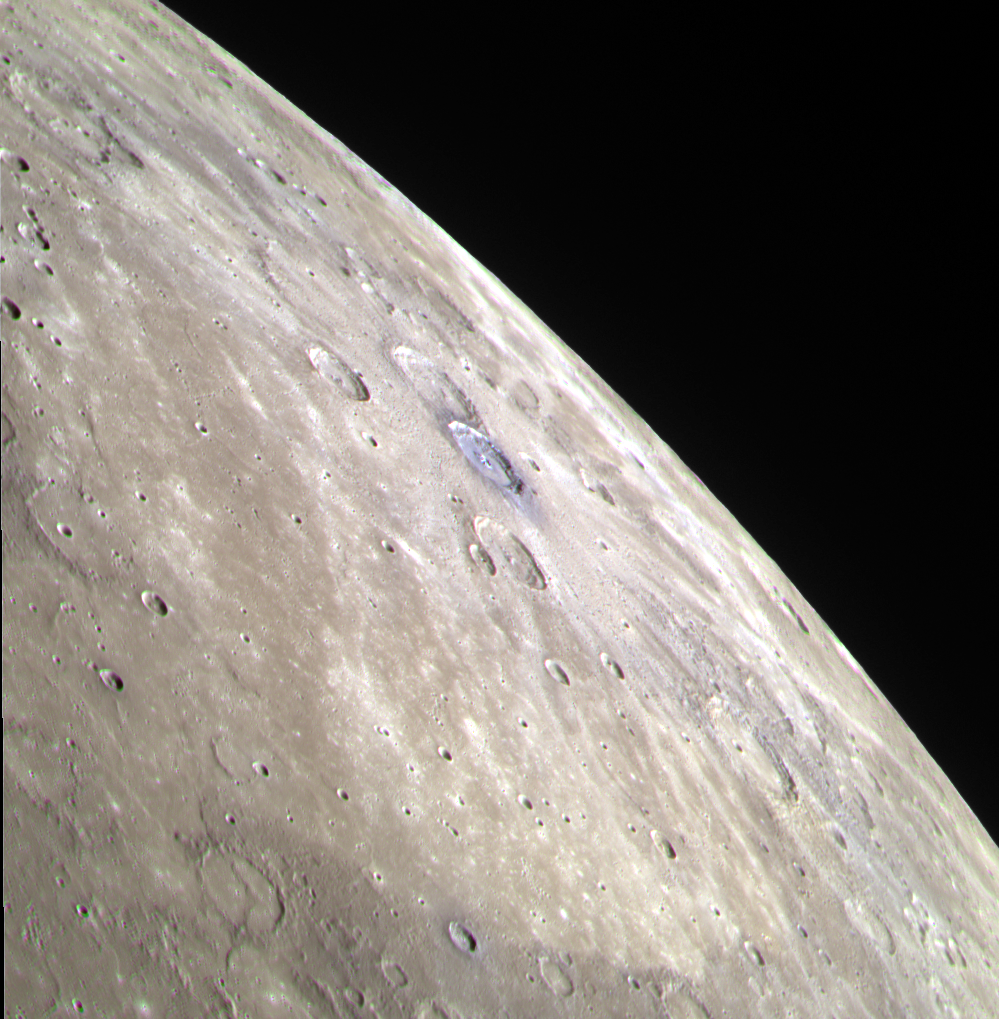

Degas and Friends

Though many craters are visible in this color view of Mercury’s limb, Degas gets noticed. Located near the center of the image, the distinctive blue color of the low-reflectance material associated with Degas contrasts with the surrounding terrain and neighboring craters. View these previously posted web images to see Degas in high-resolution with the Narrow Angle Camera (NAC) or in high-resolution color with the WAC.

This image was acquired as a targeted observation that occurred simultaneously with a measurement by the Mercury Atmospheric and Surface Composition Spectrometer (MASCS). Targeted observations that involve both MDIS and MASCS facilitate combining the data from both instruments to understand the color and reflectance of small-scale geologic features on Mercury’s surface.

Date acquired: October 06, 2012
Image Mission Elapsed Time (MET): 258052701, 258052721, 258052705
Image ID: 2717216, 2717221, 2717217
Instrument: Wide Angle Camera (WAC) of the Mercury Dual Imaging System (MDIS)
WAC filters: 9, 7, 6 (996, 748, 433 nanometers) in red, green, and blue
Center Latitude: 35.98°
Center Longitude: 231.2° E
Center Resolution: 533 meters/pixel
Scale: The diameter of Degas is 55 kilometers (34 miles).

The MESSENGER spacecraft is the first ever to orbit the planet Mercury, and the spacecraft’s seven scientific instruments and radio science investigation are unraveling the history and evolution of the Solar System’s innermost planet. Visit the Why Mercury? section of this website to learn more about the key science questions that the MESSENGER mission is addressing. During the one-year primary mission, MDIS acquired 88,746 images and extensive other data sets. MESSENGER is now in a year-long extended mission, during which plans call for the acquisition of more than 80,000 additional images to support MESSENGER’s science goals.

These images are from MESSENGER, a NASA Discovery mission to conduct the first orbital study of the innermost planet, Mercury. For information regarding the use of images, see the MESSENGER image use policy.

Credit: NASA/Johns Hopkins University Applied Physics Laboratory/Carnegie Institution of Washington